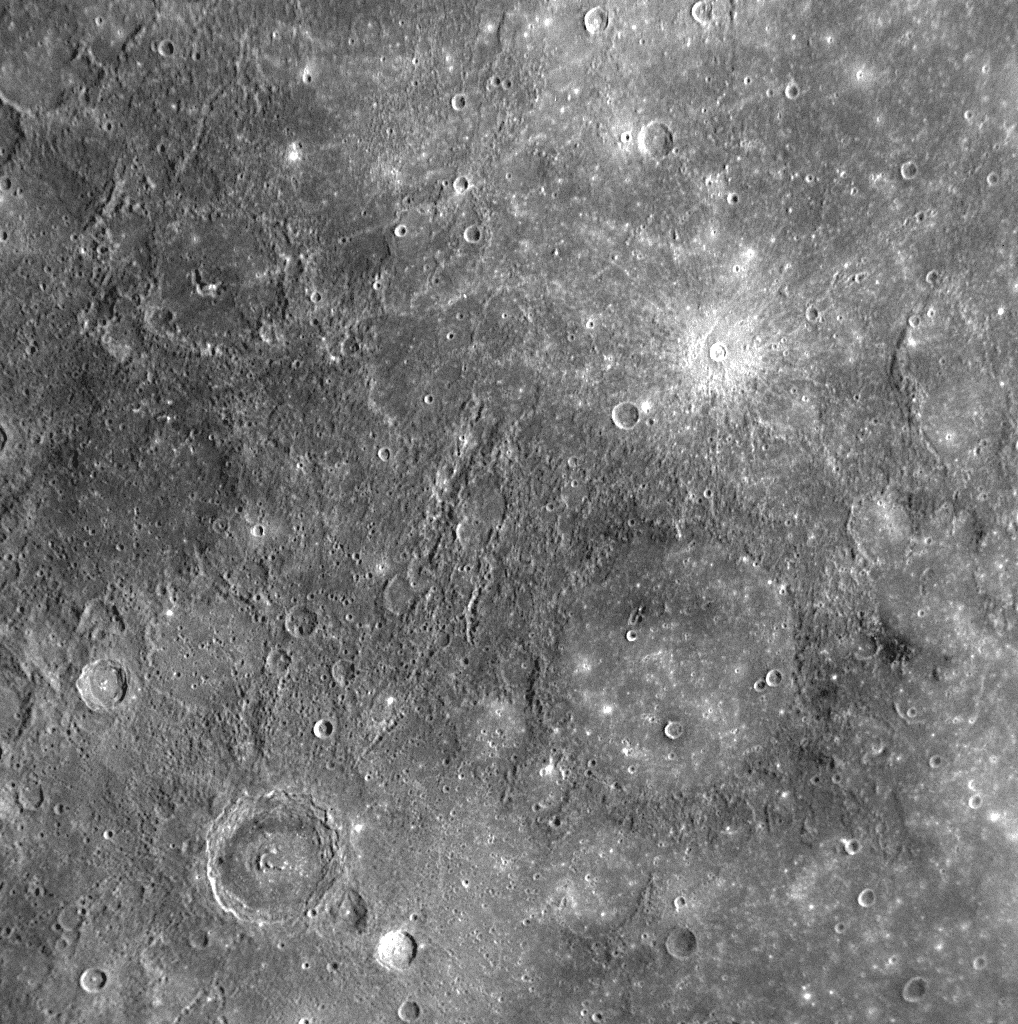

Moody Sculpts Mercury’s Surface

for larger version

The crater identified in this NAC image was named in November 2008 for Ronald Moody, a 20th century Jamaican sculptor and painter (see PIA11762). Moody features a central peak or peak-ring structure and an annulus of dark material on its outer floor (green arrows). The area inward of the dark ring appears reddish in enhanced color WAC images (PIA11219), indicating the presence of material different in composition from that of either the dark material or the crater’s immediate surroundings. Dark material has been found associated with other craters on Mercury, including Munch and Poe (PIA12034). Moody is somewhat unusual for having its dark ring confined to the crater floor, rather than forming the crater rim as at Munch and Poe.

Date Acquired: January 14, 2008
Image Mission Elapsed Time (MET): 108829034
Instrument: Narrow Angle Camera (NAC) of the Mercury Dual Imaging System (MDIS)
Resolution: 590 meters/pixel (0.37 miles)
Scale: Moody is 80 kilometers (50 miles) in diameter
Spacecraft Altitude: 23,100 kilometers (14,300 miles)

These images are from MESSENGER, a NASA Discovery mission to conduct the first orbital study of the innermost planet, Mercury. For information regarding the use of images, see the MESSENGER image use policy.

Credit: NASA/Johns Hopkins University Applied Physics Laboratory/Carnegie Institution of Washington